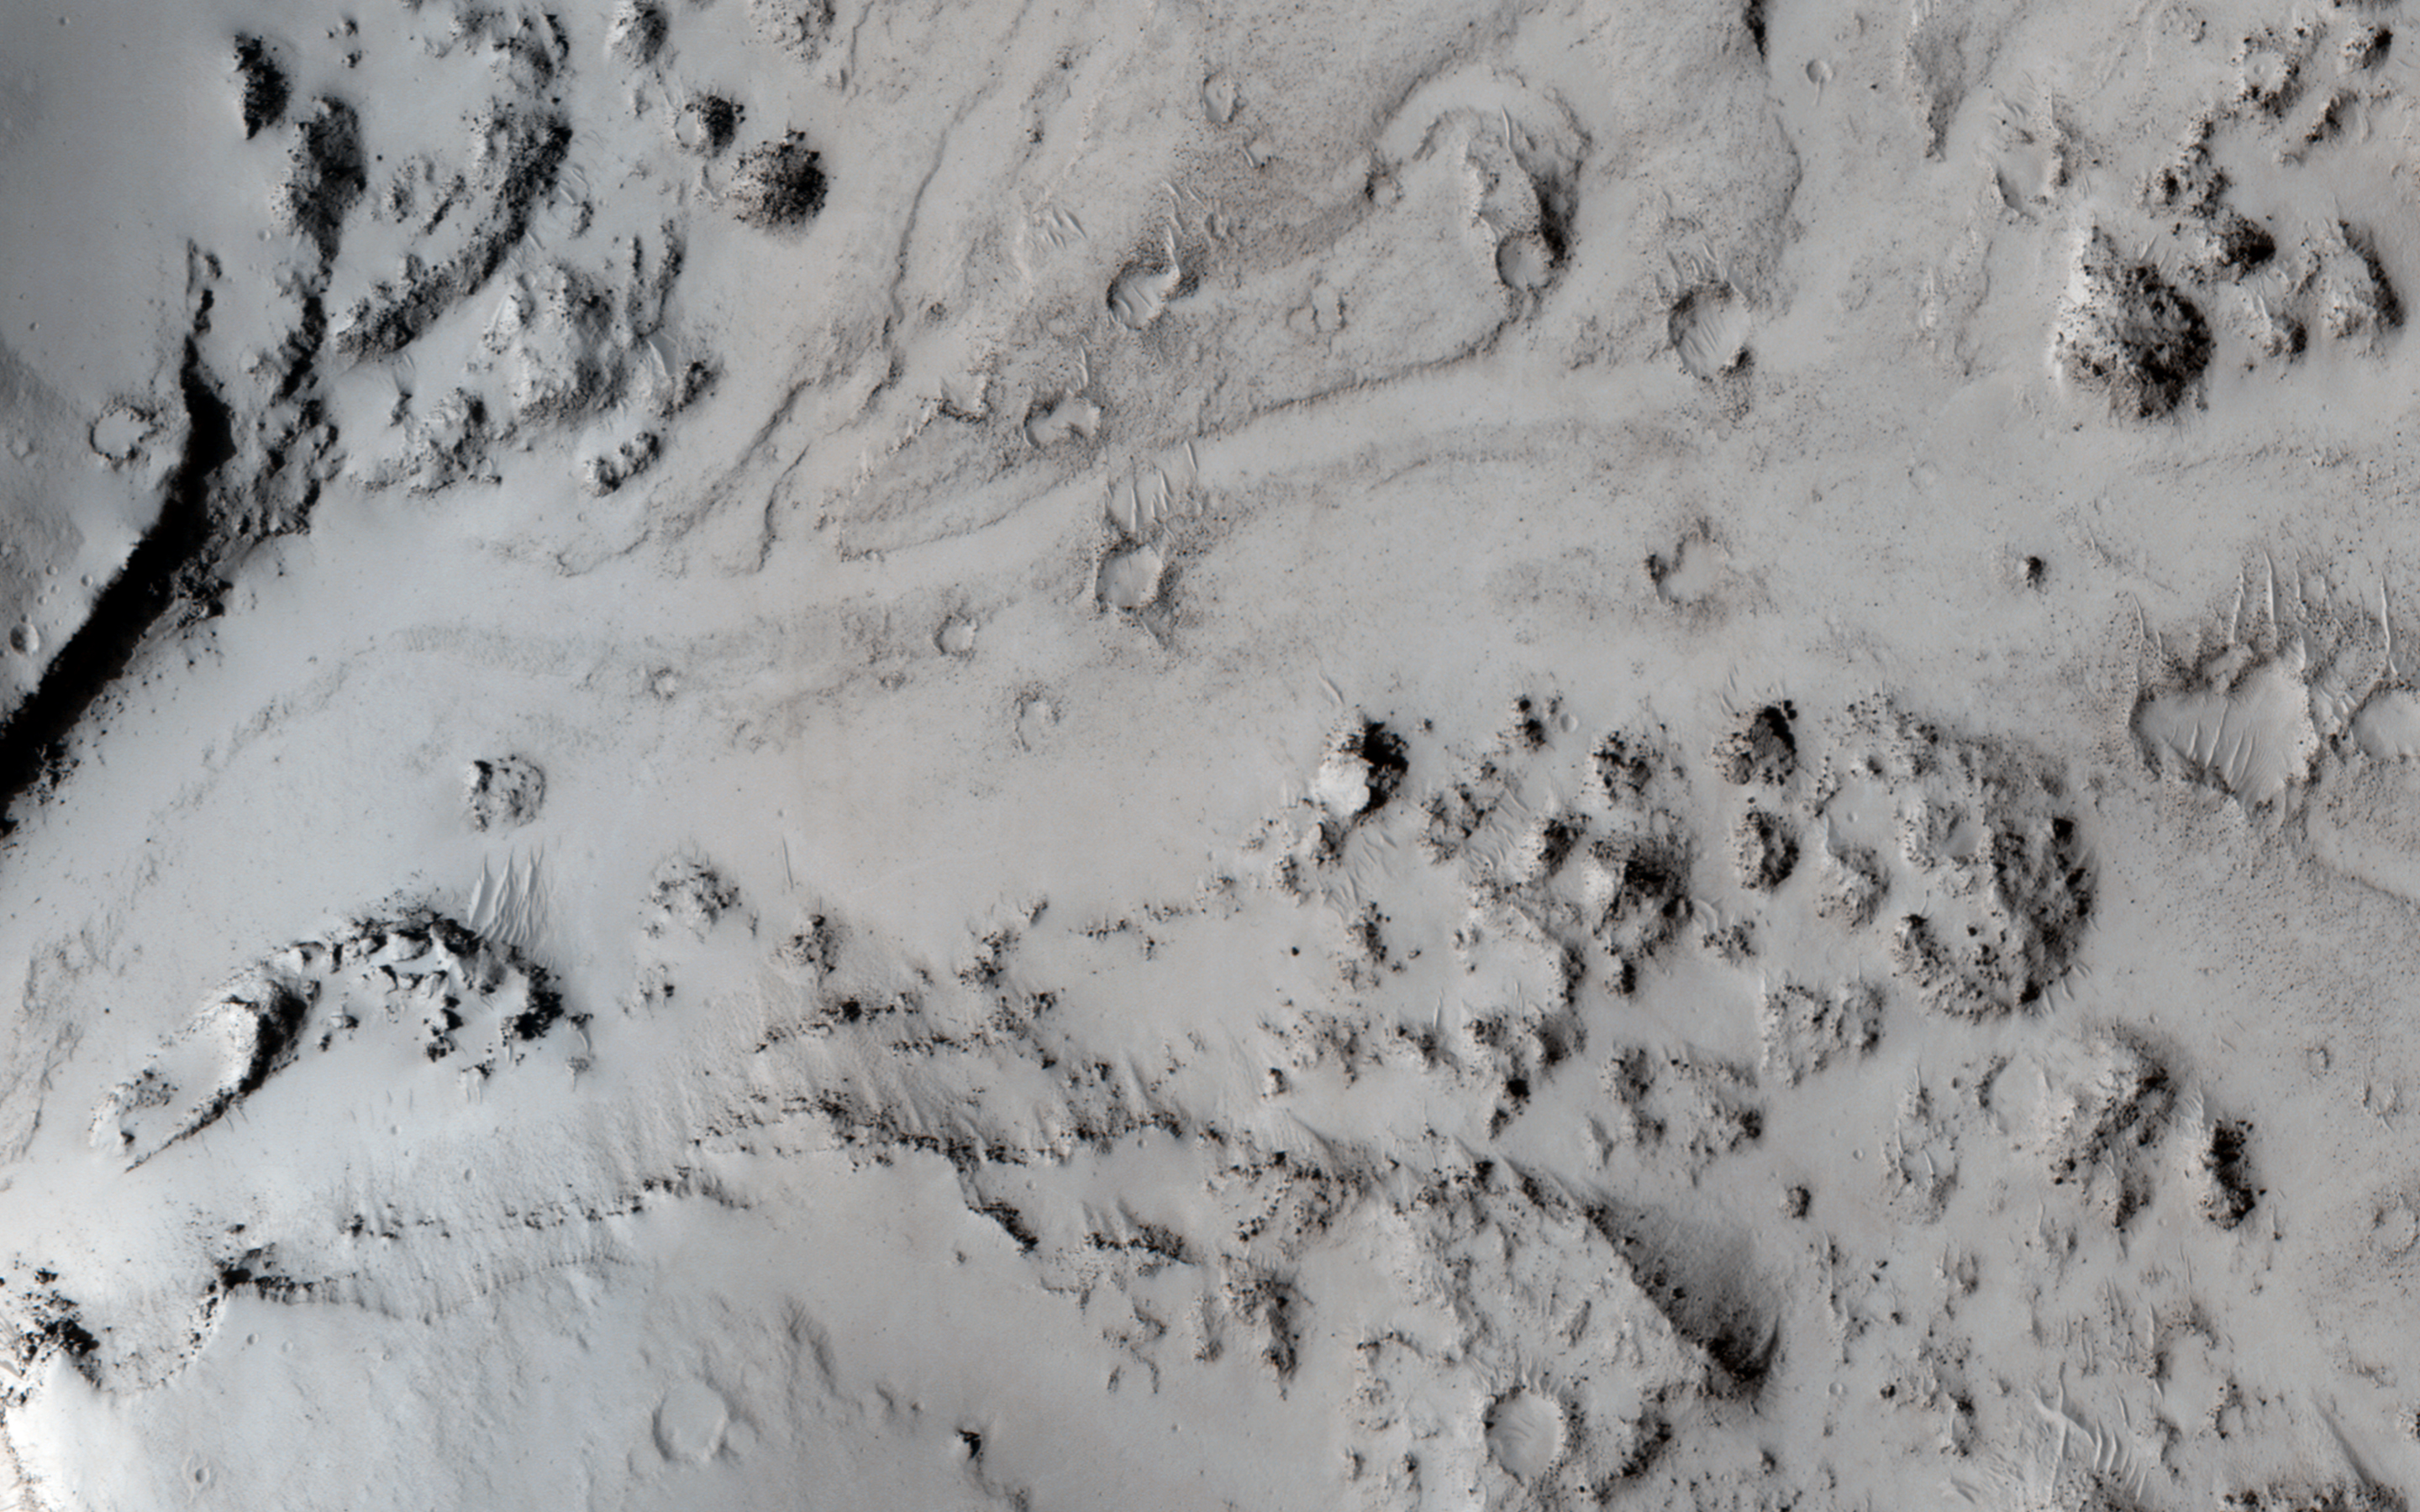

Breaching a Crater Rim in Tartarus Montes

In this image, we can see a small notch in a crater rim with a well-formed channel. Lava appears to have flowed through this notch and filled in this approximately 10-kilometer (6-mile) diameter crater.

Obtaining another image of the same area at a different angle (what we then call a “stereo pair”) can help us see this terrain in three dimensions and answer some questions about what happened here, e.g., is the high-lava mark consistent with the lava overtopping the exterior? Did the crater fill to the level of the lava outside?

HiRISE is one of six instruments on NASA’s Mars Reconnaissance Orbiter. The University of Arizona, Tucson, operates the orbiter’s HiRISE camera, which was built by Ball Aerospace & Technologies Corp., Boulder, Colo. NASA’s Jet Propulsion Laboratory, a division of the California Institute of Technology in Pasadena, manages the Mars Reconnaissance Orbiter Project for the NASA Science Mission Directorate, Washington.

Credit: NASA/JPL-Caltech/Univ. of Arizona